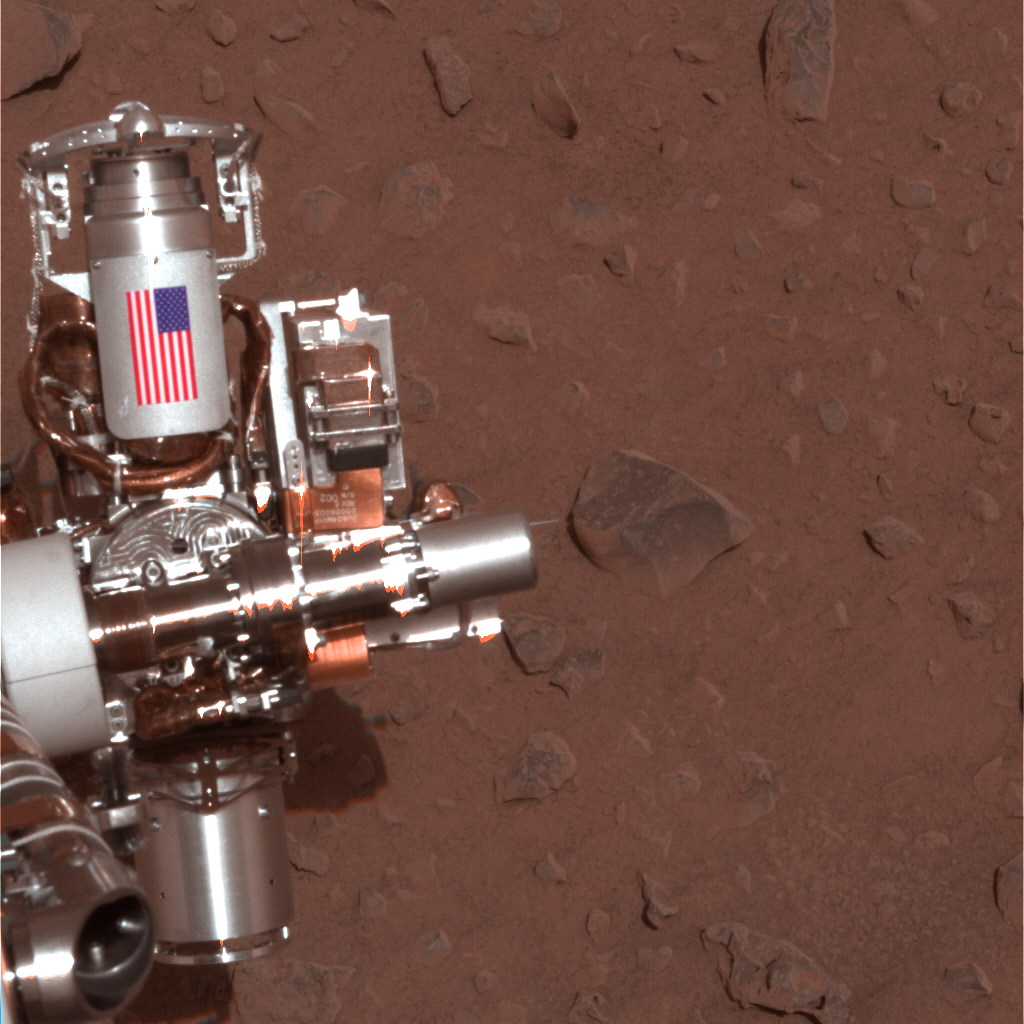

Interplanetary Memorial to Victims of Sept. 11, 2001

The piece of metal with the American flag on it in this image of a NASA rover on Mars is made of aluminum recovered from the site of the World Trade Center towers in the weeks after their destruction. The piece serves as a cable guard for the rock abrasion tool on NASA’s Mars Exploration Rover Spirit as well as a memorial to the victims of the Sept. 11, 2001, attacks. An identical piece is on the twin rover, Opportunity.

The rock abrasion tools were built by Honeybee Robotics in lower Manhattan, less than a mile from the site.

This image comes from the panoramic camera on Spirit and was taken on Feb. 2, 2004, the 30th Martian day, or sol, of Spirit’s work on Mars. Both Spirit and Opportunity completed their prime missions in April 2004 and began years of additional work in extended missions. Both rovers have made important discoveries about wet environments on ancient Mars that may have been favorable for supporting microbial life. Spirit ended communications in March 2010. Opportunity is still active, and researchers plan to use its rock abrasion tool on selected targets around a large crater that the rover reached last month.

NASA’s Jet Propulsion Laboratory, a division of the California Institute of Technology in Pasadena, manages the Mars Exploration Rover Project for the NASA Science Mission Directorate, Washington.

Credit: NASA/JPL/Cornell University